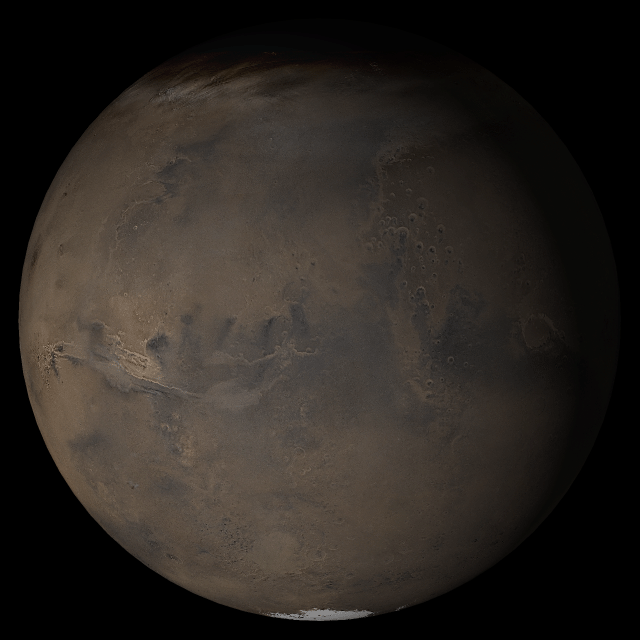

Mars at Ls 269°: Acidalia/Mare Erythraeum

9 August 2005
This picture is a composite of Mars Global Surveyor (MGS) Mars Orbiter Camera (MOC) daily global images acquired at Ls 269° during a previous Mars year. This month, Mars looks similar, as Ls 269° occurs in mid-August 2005. The picture shows the Acidalia/Mare Erythraeum face of Mars. Over the course of the month, additional faces of Mars as it appears at this time of year are being posted for MOC Picture of the Day. Ls, solar longitude, is a measure of the time of year on Mars. Mars travels 360° around the Sun in 1 Mars year. The year begins at Ls 0°, the start of northern spring and southern autumn.

Season: last days of Northern Autumn/Southern Spring

Credit: NASA/JPL/Malin Space Science Systems